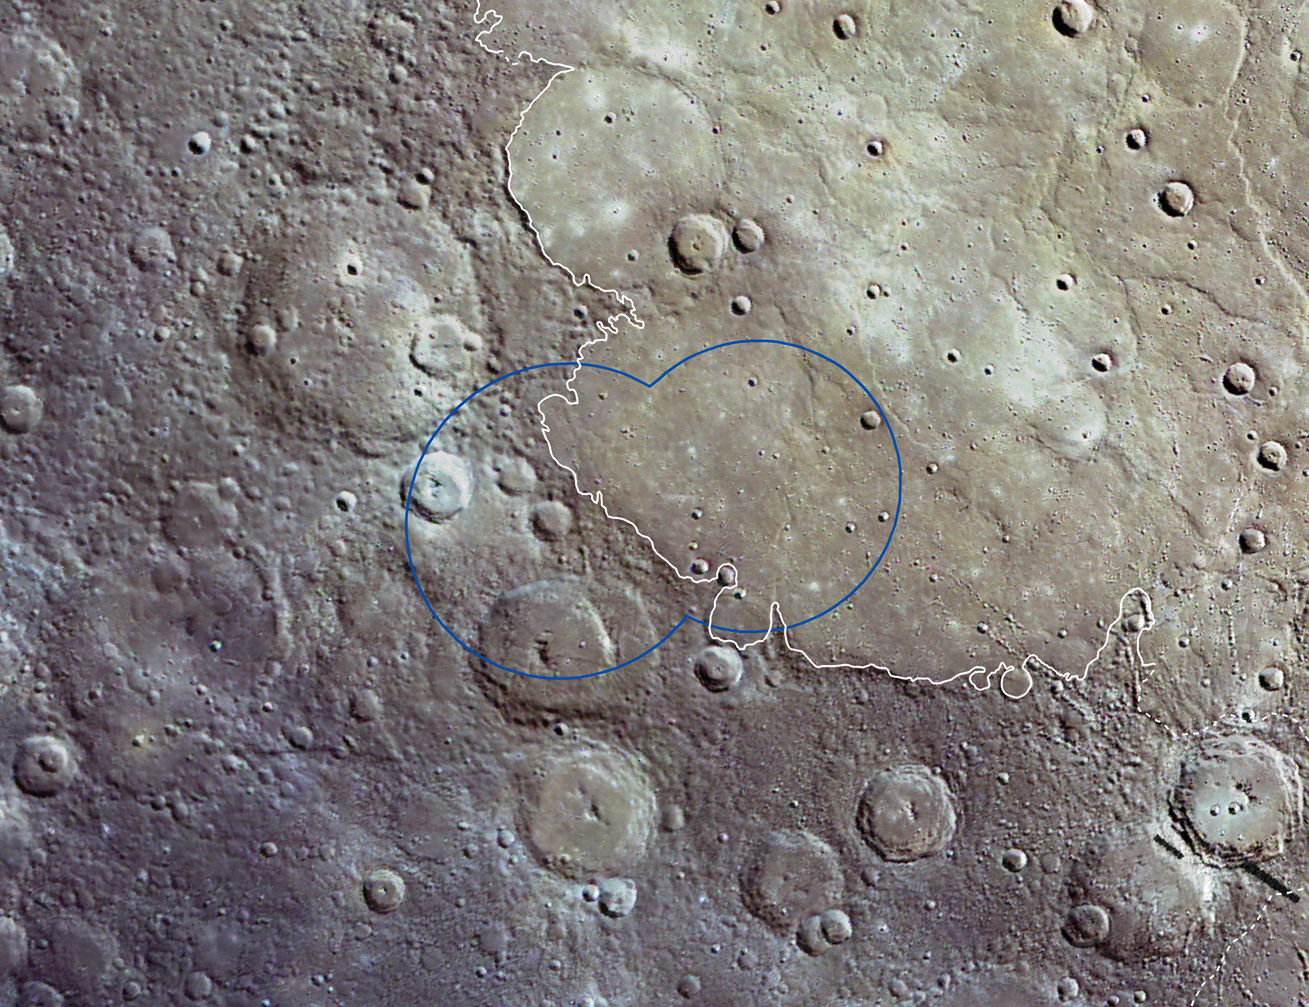

A Northern Footprint

The X-Ray Spectrometer (XRS) on MESSENGER collects compositional information for relatively large regions on Mercury’s surface, and strong signals are only received during times of high solar activity. The blue region outlined in this wide-angle camera image mosaic shows the region visible to the XRS during a solar flare on 16 April 2011. The XRS data indicates that the area is basaltic in composition, the same type of volcanic rock that comprises the lunar maria. This region is part of the vast, high-reflectance northern plains that cover approximately 6% of Mercury’s surface. The 1000, 750, and 430 nm bands of the Wide Angle Camera are displayed in red, green, and blue, respectively.

These images are from MESSENGER, a NASA Discovery mission to conduct the first orbital study of the innermost planet, Mercury. For information regarding the use of images, see the MESSENGER image use policy.

Credit: NASA/Johns Hopkins University Applied Physics Laboratory/Carnegie Institution of Washington